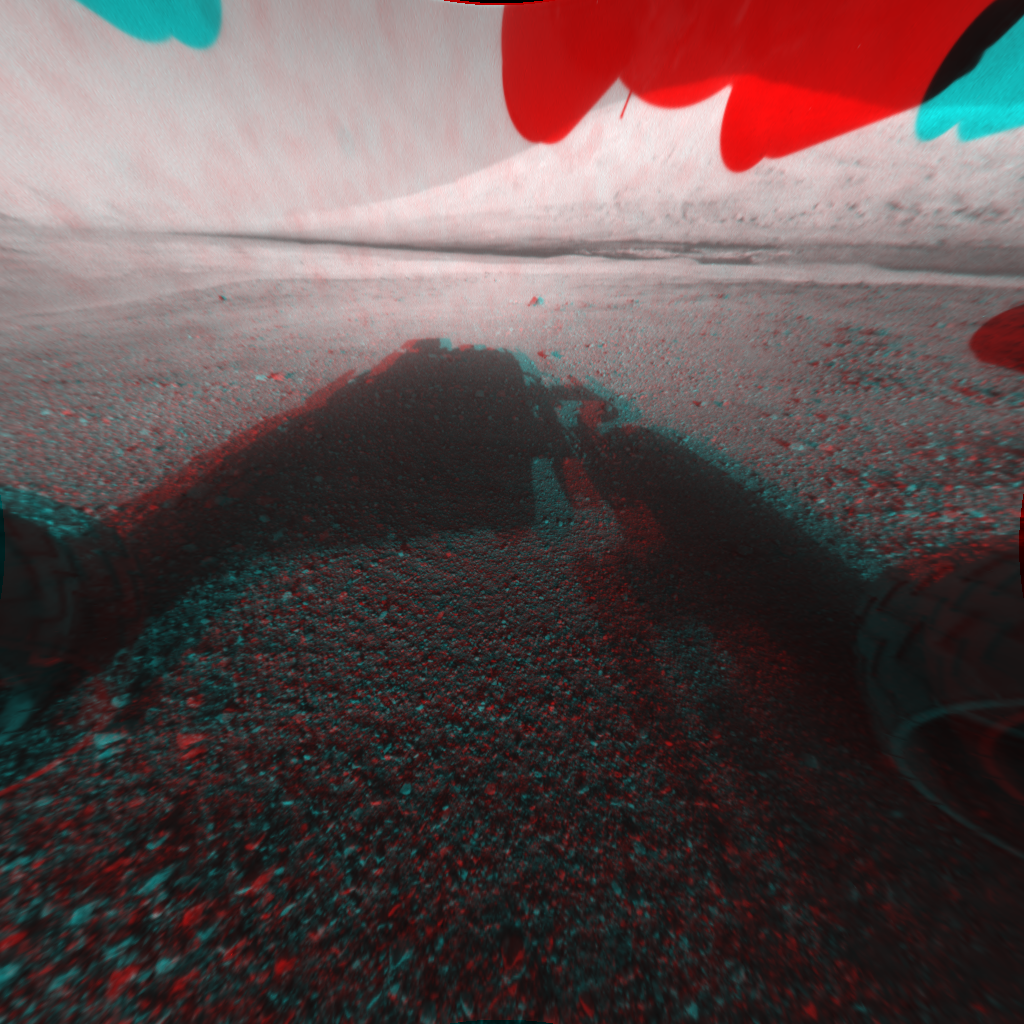

3-D View from the Front of Curiosity

This image is a 3-D view in front of NASA’s Curiosity rover, which landed on Mars on Aug. 5 PDT (Aug. 6 EDT). The anaglyph was made from a stereo pair of Hazard-Avoidance Cameras on the front of the rover. Mount Sharp, a peak that is about 5.5 miles (3.4 miles) high, is visible rising above the terrain, though in one “eye” a box on the rover holding the drill bits obscures the view.

This image was captured by Hazard-Avoidance cameras on the front of the rover at full resolution shortly after the rover landed. It has been linearized to remove the distorted appearance that results from its fisheye lens. A single “eye” view of Mount Sharp is available at PIA15986.

Credit: NASA/JPL-Caltech/Univ. of Arizona